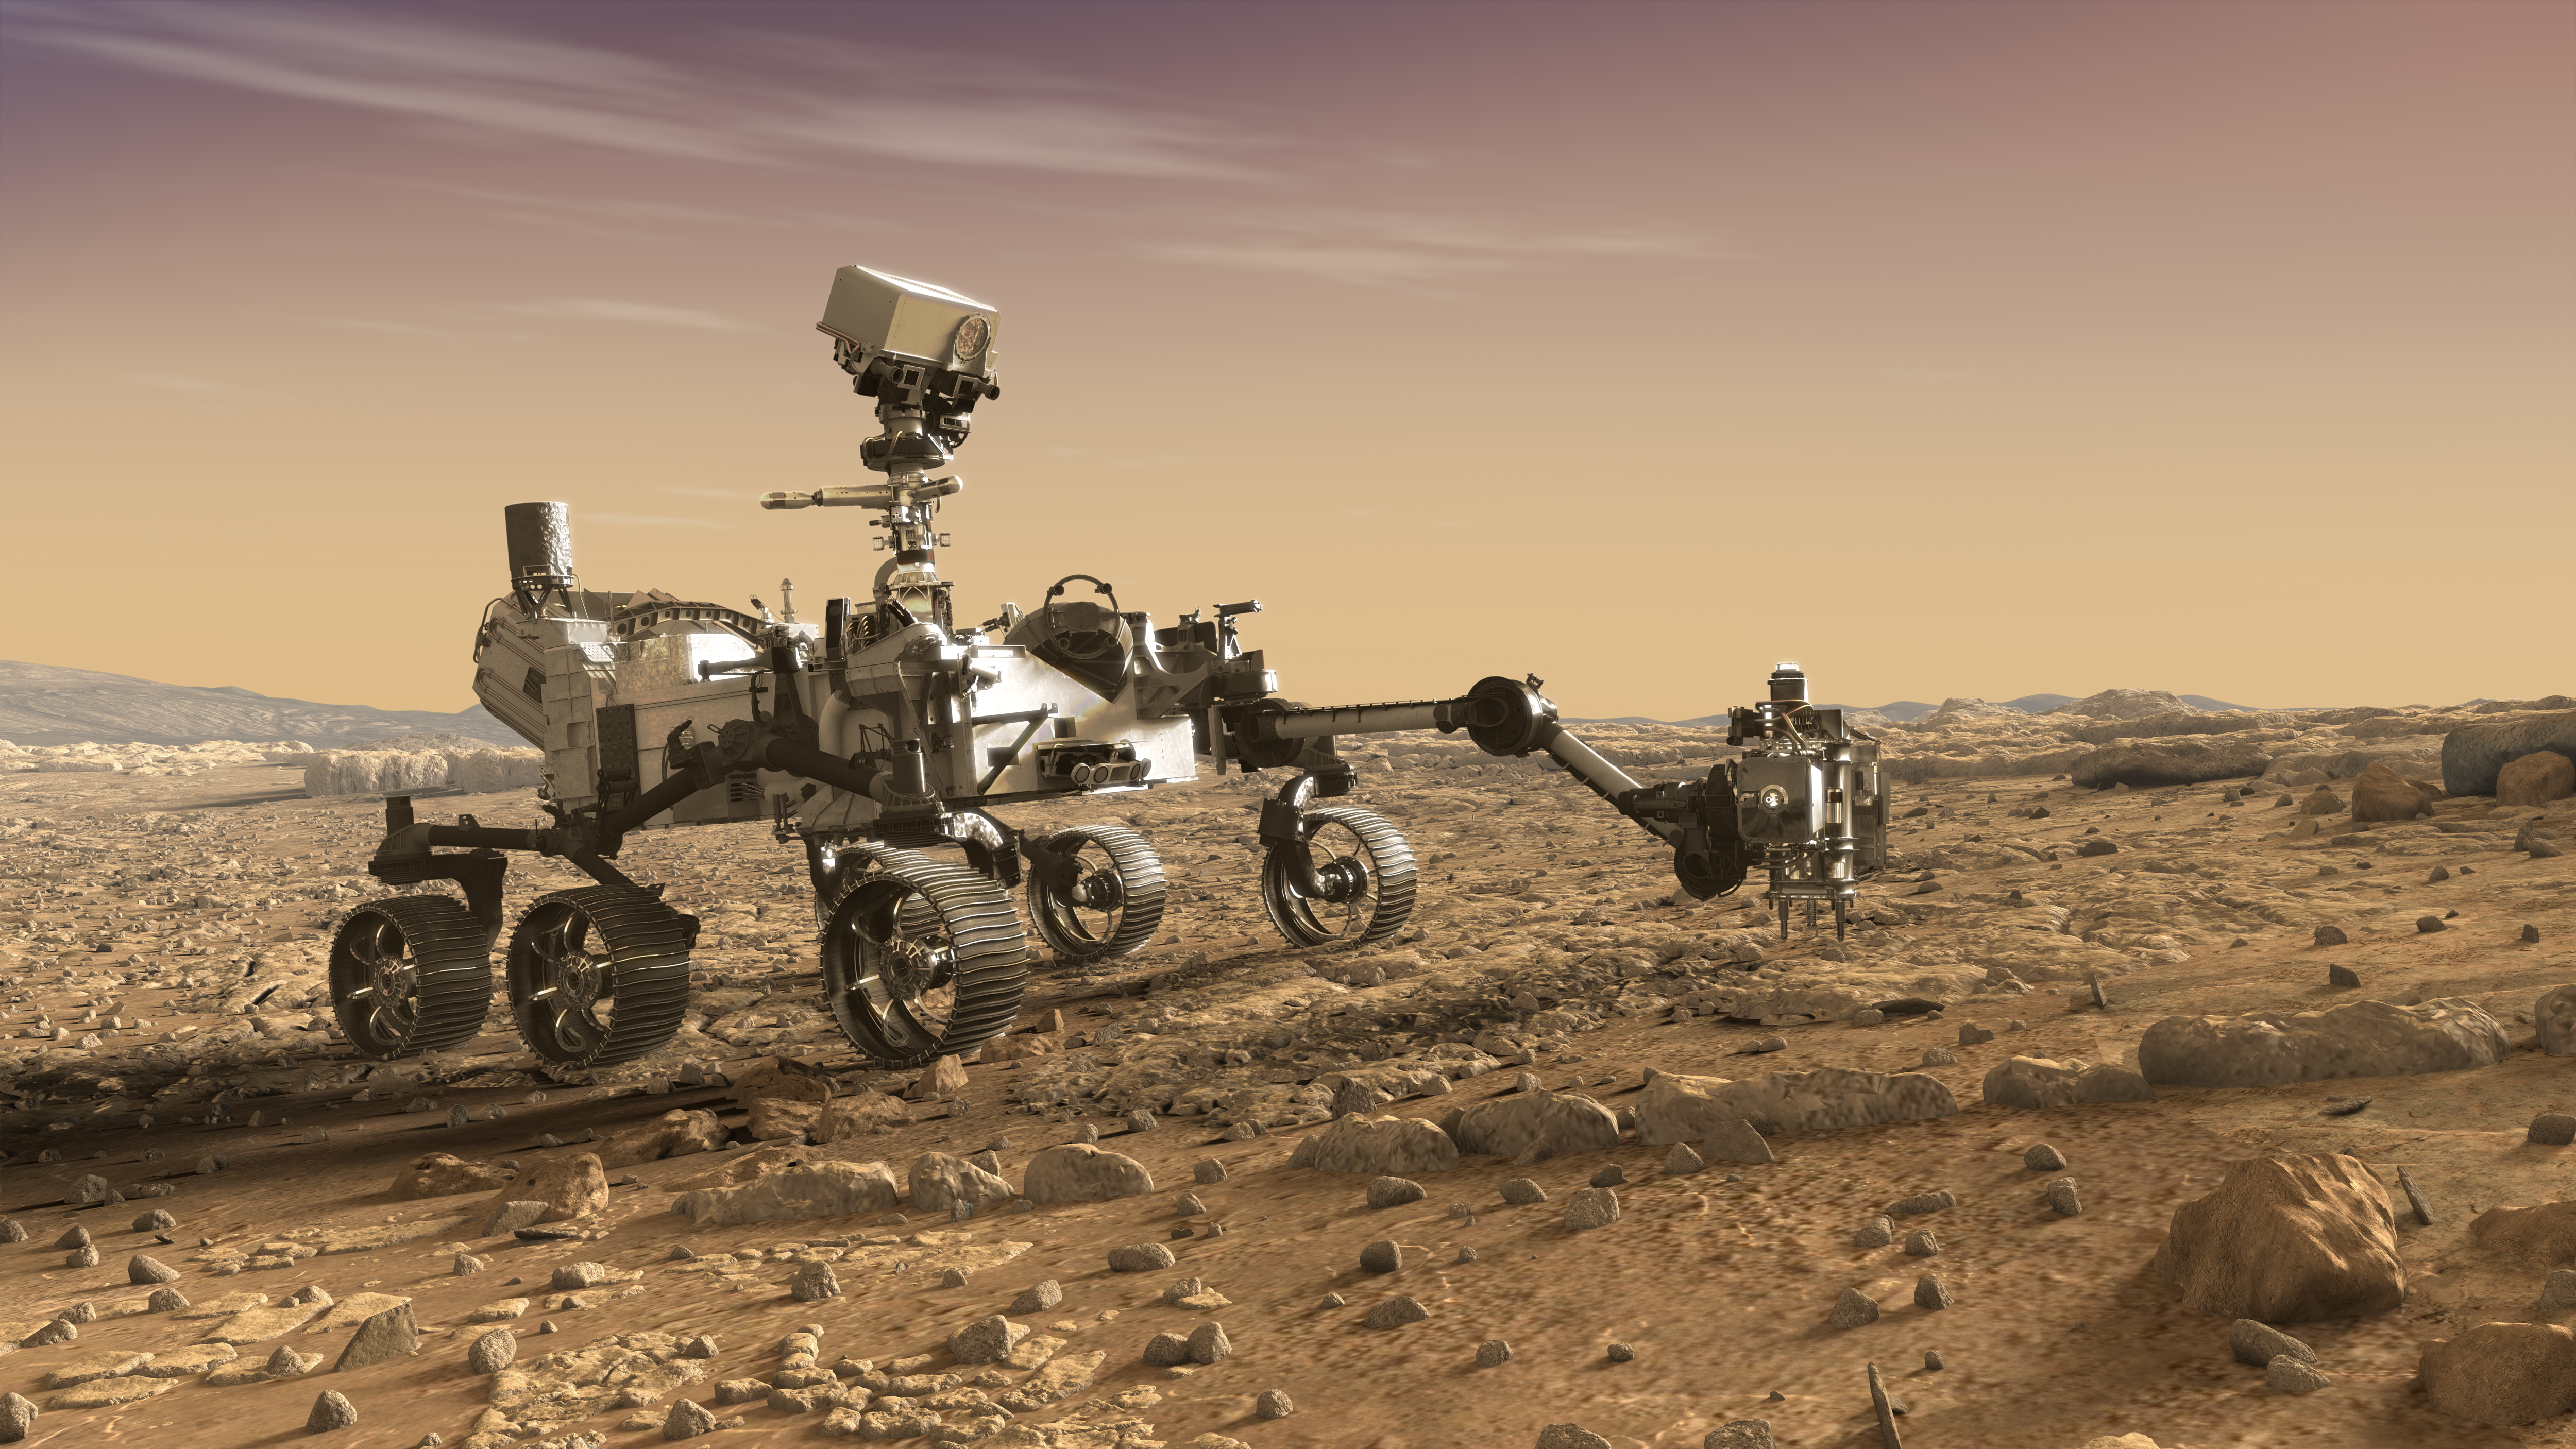

NASA’s Mars 2020 Rover Artist’s Concept #3

This artist’s rendition depicts NASA’s Mars 2020 rover studying rocks with its robotic arm.

The mission will not only seek out and study an area likely to have been habitable in the distant past, but it will take the next, bold step in robotic exploration of the Red Planet by seeking signs of past microbial life itself.

Mars 2020 will use powerful instruments to investigate rocks on Mars down to the microscopic scale of variations in texture and composition. It will also acquire and store samples of the most promising rocks and soils that it encounters, and set them aside on the surface of Mars. A future mission could potentially return these samples to Earth.

Mars 2020 is targeted for launch in July/August 2020 aboard an Atlas V-541 rocket from Space Launch Complex 41 at Cape Canaveral Air Force Station in Florida.

NASA’s Jet Propulsion Laboratory builds and manages the Mars 2020 rover for the NASA Science Mission Directorate at the agency’s headquarters in Washington.

For more information about the mission, go to https://mars.nasa.gov/mars2020/.

Photojournal Note: Also available is the full resolution TIFF file PIA22106_full.tif. This file may be too large to view from a browser; it can be downloaded onto your desktop by right-clicking on the previous link and viewed with image viewing software.

Credit: NASA/JPL-Caltech